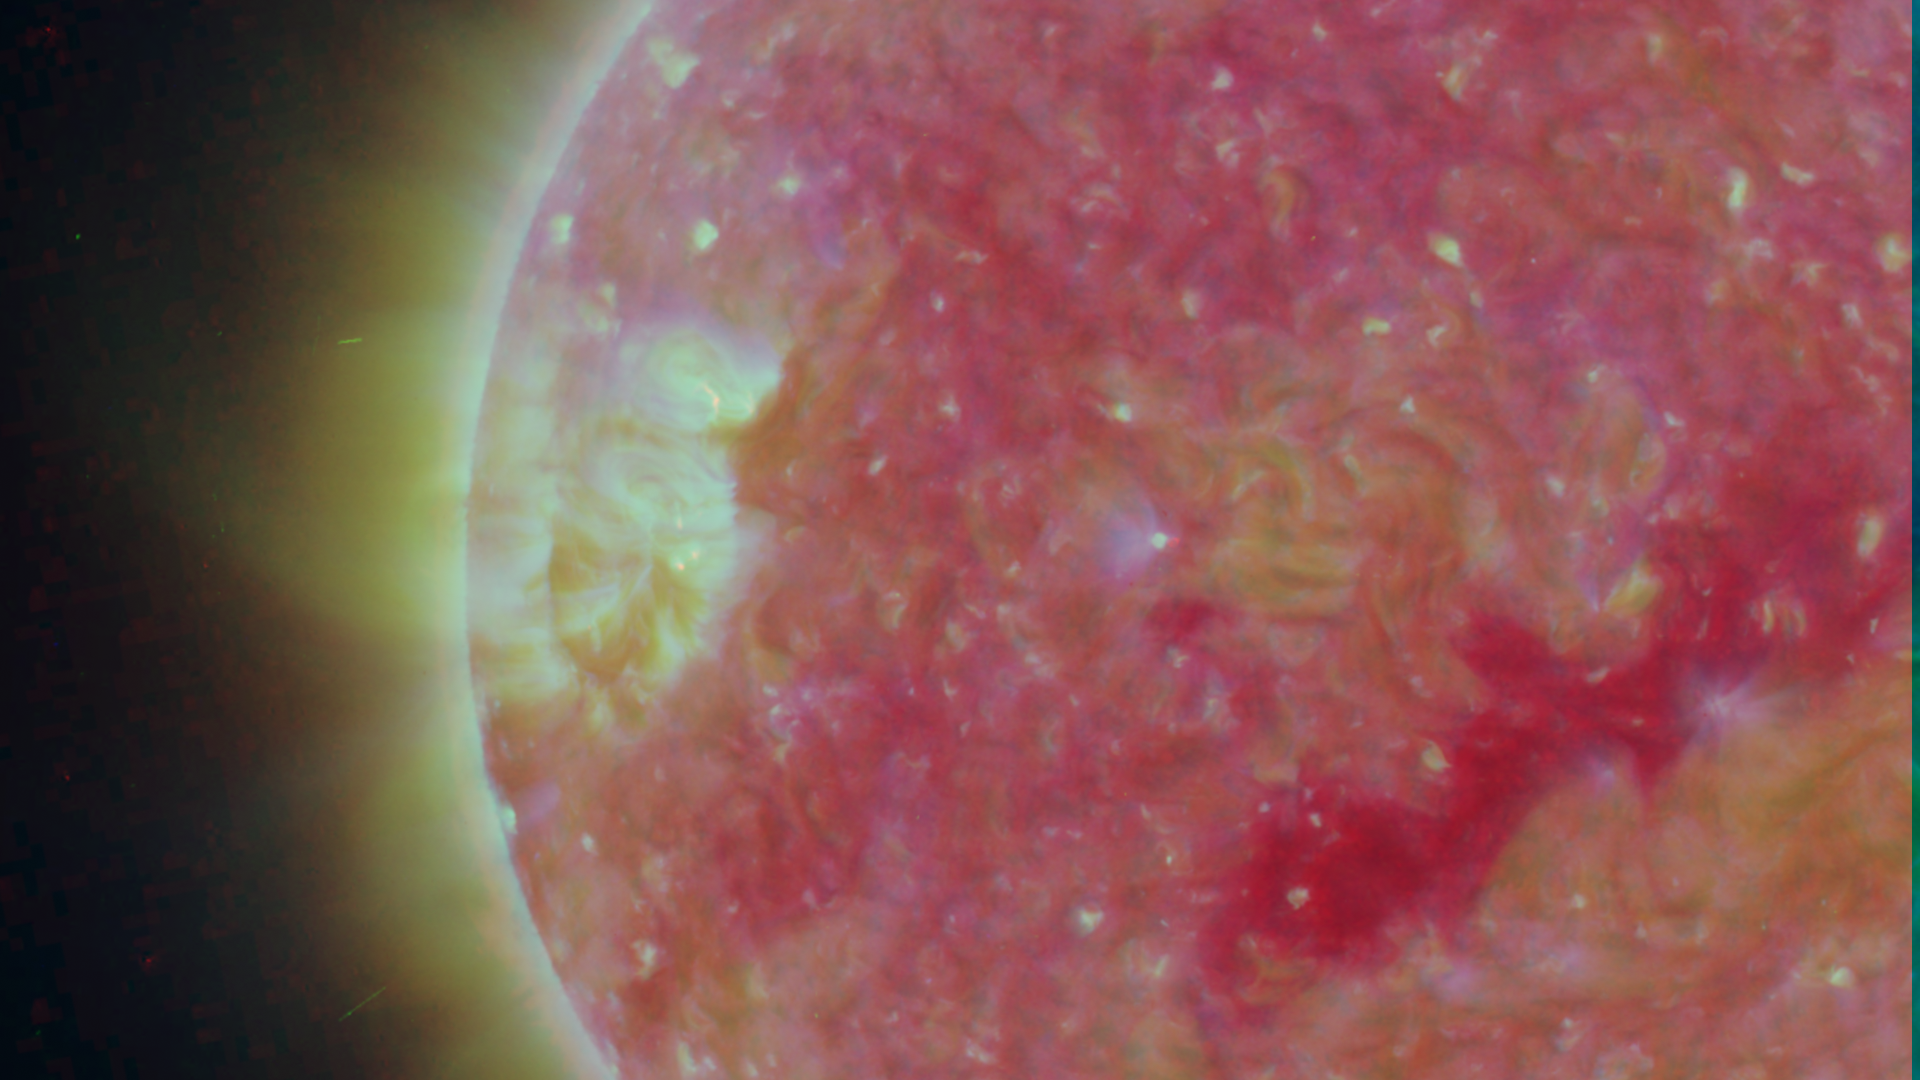

Close-up View of an Active Region of the Sun, March 23, 2007

Figure 1: This image was taken by the SECCHI Extreme UltraViolet Imager (EUVI) mounted on the STEREO-B spacecraft. STEREO-B is located behind the Earth, and follows the Earth in orbit around the Sun. This location enables us to view the Sun from the position of a virtual left eye in space.Figure 2: This image was taken by the SECCHI Extreme UltraViolet Imager (EUVI) mounted on the STEREO-A spacecraft. STEREO-A is located ahead of the Earth, and leads the Earth in orbit around the Sun, This location enables us to view the Sun from the position of a virtual right eye in space.
NASA’s Solar TErrestrial RElations Observatory (STEREO) satellites have provided the first three-dimensional images of the Sun. For the first time, scientists will be able to see structures in the Sun’s atmosphere in three dimensions. The new view will greatly aid scientists’ ability to understand solar physics and thereby improve space weather forecasting.

The EUVI imager is sensitive to wavelengths of light in the extreme ultraviolet portion of the spectrum. EUVI bands at wavelengths of 304, 171 and 195 Angstroms have been mapped to the red blue and green visible portion of the spectrum; and processed to emphasize the temperature difference of the solar material.

STEREO, a two-year mission, launched October 2006, will provide a unique and revolutionary view of the Sun-Earth System. The two nearly identical observatories — one ahead of Earth in its orbit, the other trailing behind — will trace the flow of energy and matter from the Sun to Earth. They will reveal the 3D structure of coronal mass ejections; violent eruptions of matter from the sun that can disrupt satellites and power grids, and help us understand why they happen. STEREO will become a key addition to the fleet of space weather detection satellites by providing more accurate alerts for the arrival time of Earth-directed solar ejections with its unique side-viewing perspective.

STEREO is the third mission in NASA’s Solar Terrestrial Probes program within NASA’s Science Mission Directorate, Washington. The Goddard Science and Exploration Directorate manages the mission, instruments, and science center. The Johns Hopkins University Applied Physics Laboratory, Laurel, Md., designed and built the spacecraft and is responsible for mission operations. The imaging and particle detecting instruments were designed and built by scientific institutions in the U.S., UK, France, Germany, Belgium, Netherlands, and Switzerland. JPL is a division of the California Institute of Technology in Pasadena.

Credit: NASA/JPL-Caltech/NRL/GSFC